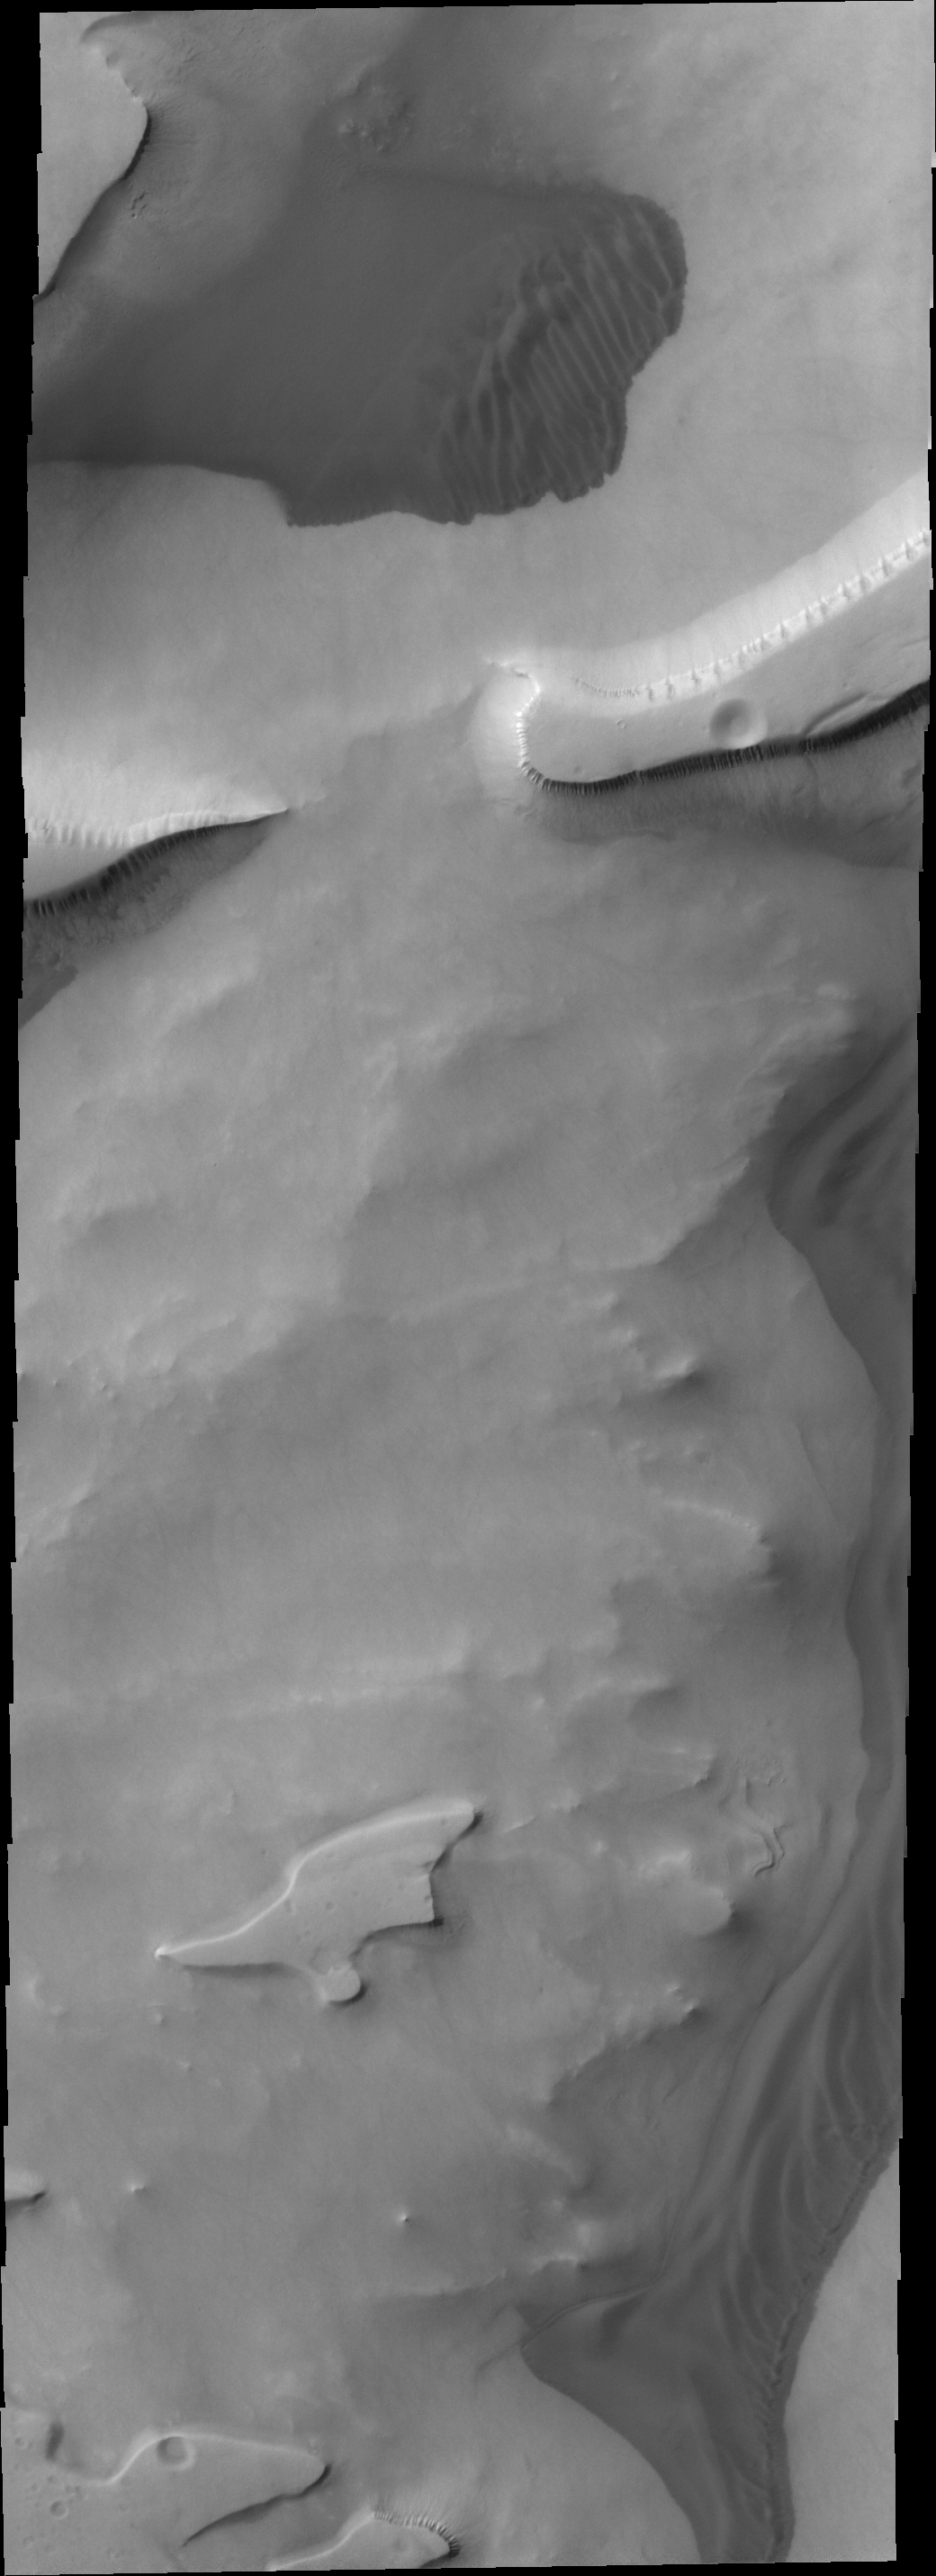

Dunes in Sisyphi Cavi

The dunes in this VIS image are located in the depressions of Sisyphi Cavi.

Credit: NASA/JPL/ASU